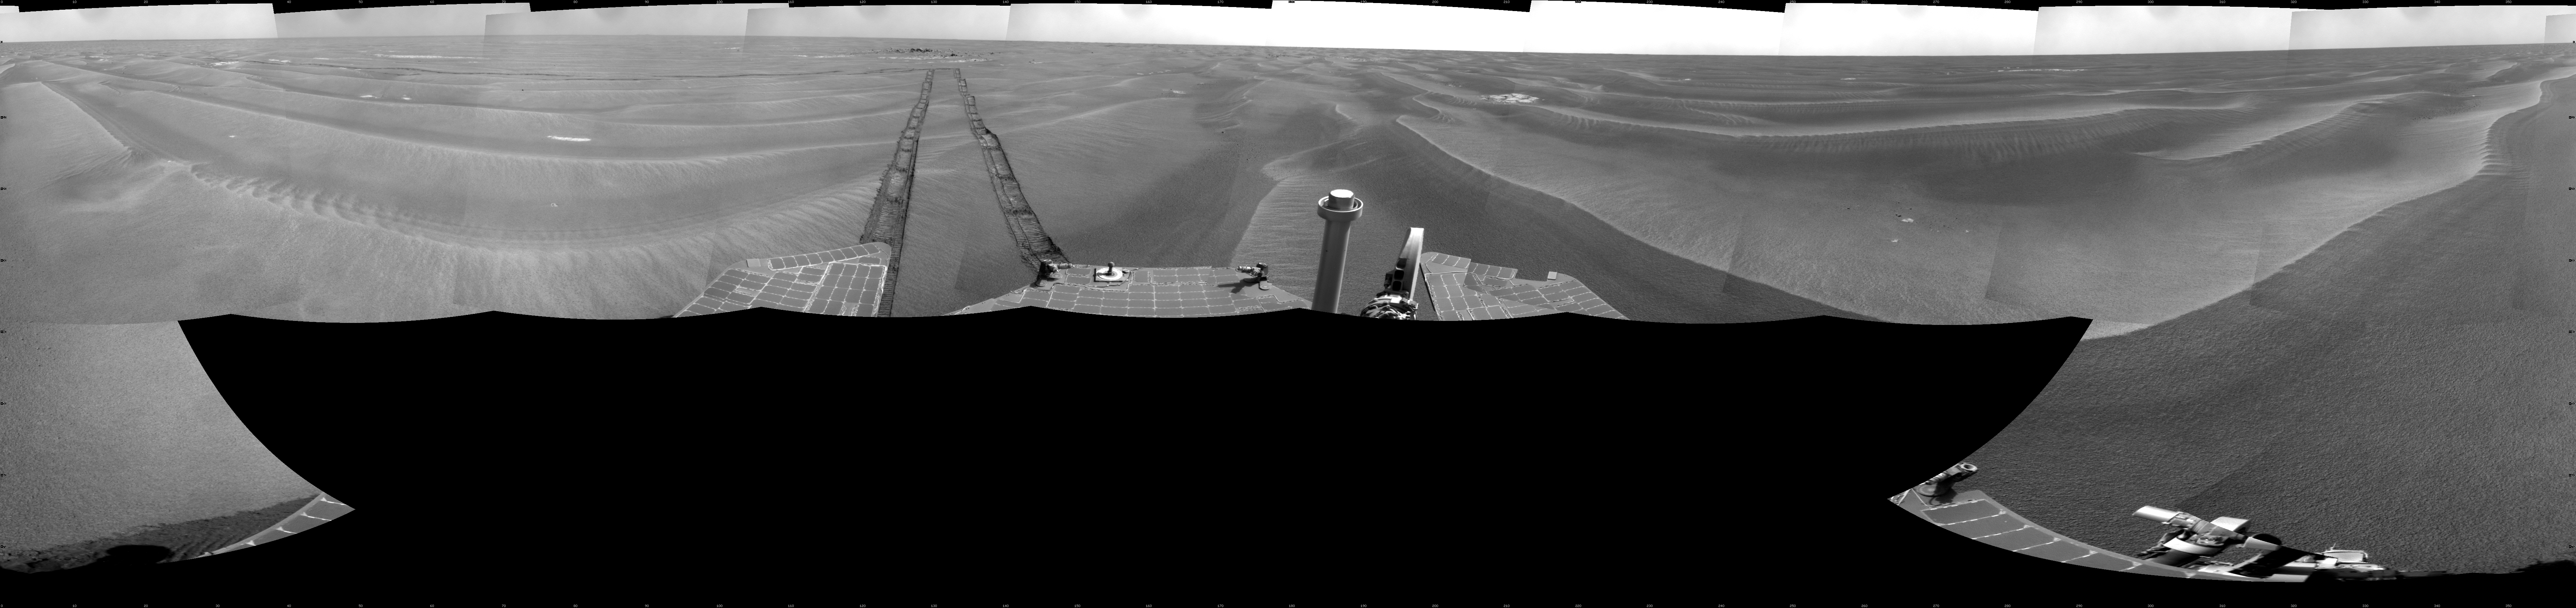

Opportunity’s Surroundings After Sol 1820 Drive

NASA’s Mars Exploration Rover Opportunity used its navigation camera to take the images combined into this full-circle view of the rover’s surroundings during the 1,820th to 1,822nd Martian days, or sols, of Opportunity’s surface mission (March 7 to 9, 2009). South is at the center; north at both ends.

The rover had driven 20.6 meters toward the northwest on Sol 1820 before beginning to take the frames in this view. Tracks from that drive recede southwestward. For scale, the distance between the parallel wheel tracks is about 1 meter (about 40 inches).

The terrain in this portion of Mars’ Meridiani Planum region includes dark-toned sand ripples and small exposures of lighter-toned bedrock.

This view is presented as a cylindrical projection with geometric seam correction.

Credit: NASA/JPL-Caltech